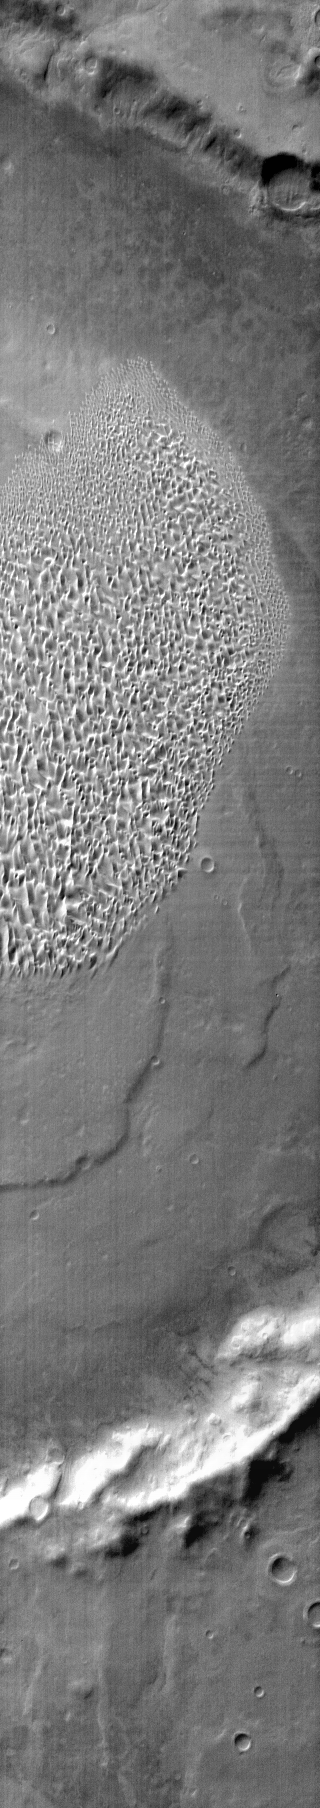

Proctor Crater Dunes

This daytime IR image shows part of the dune field located on the floor of Proctor Crater.

Image information: IR instrument. Latitude -47.9N, Longitude 30.5E. 111 meter/pixel resolution.

Please see the THEMIS Data Citation Note for details on crediting THEMIS images.

Note: this THEMIS visual image has not been radiometrically nor geometrically calibrated for this preliminary release. An empirical correction has been performed to remove instrumental effects. A linear shift has been applied in the cross-track and down-track direction to approximate spacecraft and planetary motion. Fully calibrated and geometrically projected images will be released through the Planetary Data System in accordance with Project policies at a later time.

NASA’s Jet Propulsion Laboratory manages the 2001 Mars Odyssey mission for NASA’s Office of Space Science, Washington, D.C. The Thermal Emission Imaging System (THEMIS) was developed by Arizona State University, Tempe, in collaboration with Raytheon Santa Barbara Remote Sensing. The THEMIS investigation is led by Dr. Philip Christensen at Arizona State University. Lockheed Martin Astronautics, Denver, is the prime contractor for the Odyssey project, and developed and built the orbiter. Mission operations are conducted jointly from Lockheed Martin and from JPL, a division of the California Institute of Technology in Pasadena.

Credit: NASA/JPL/ASU